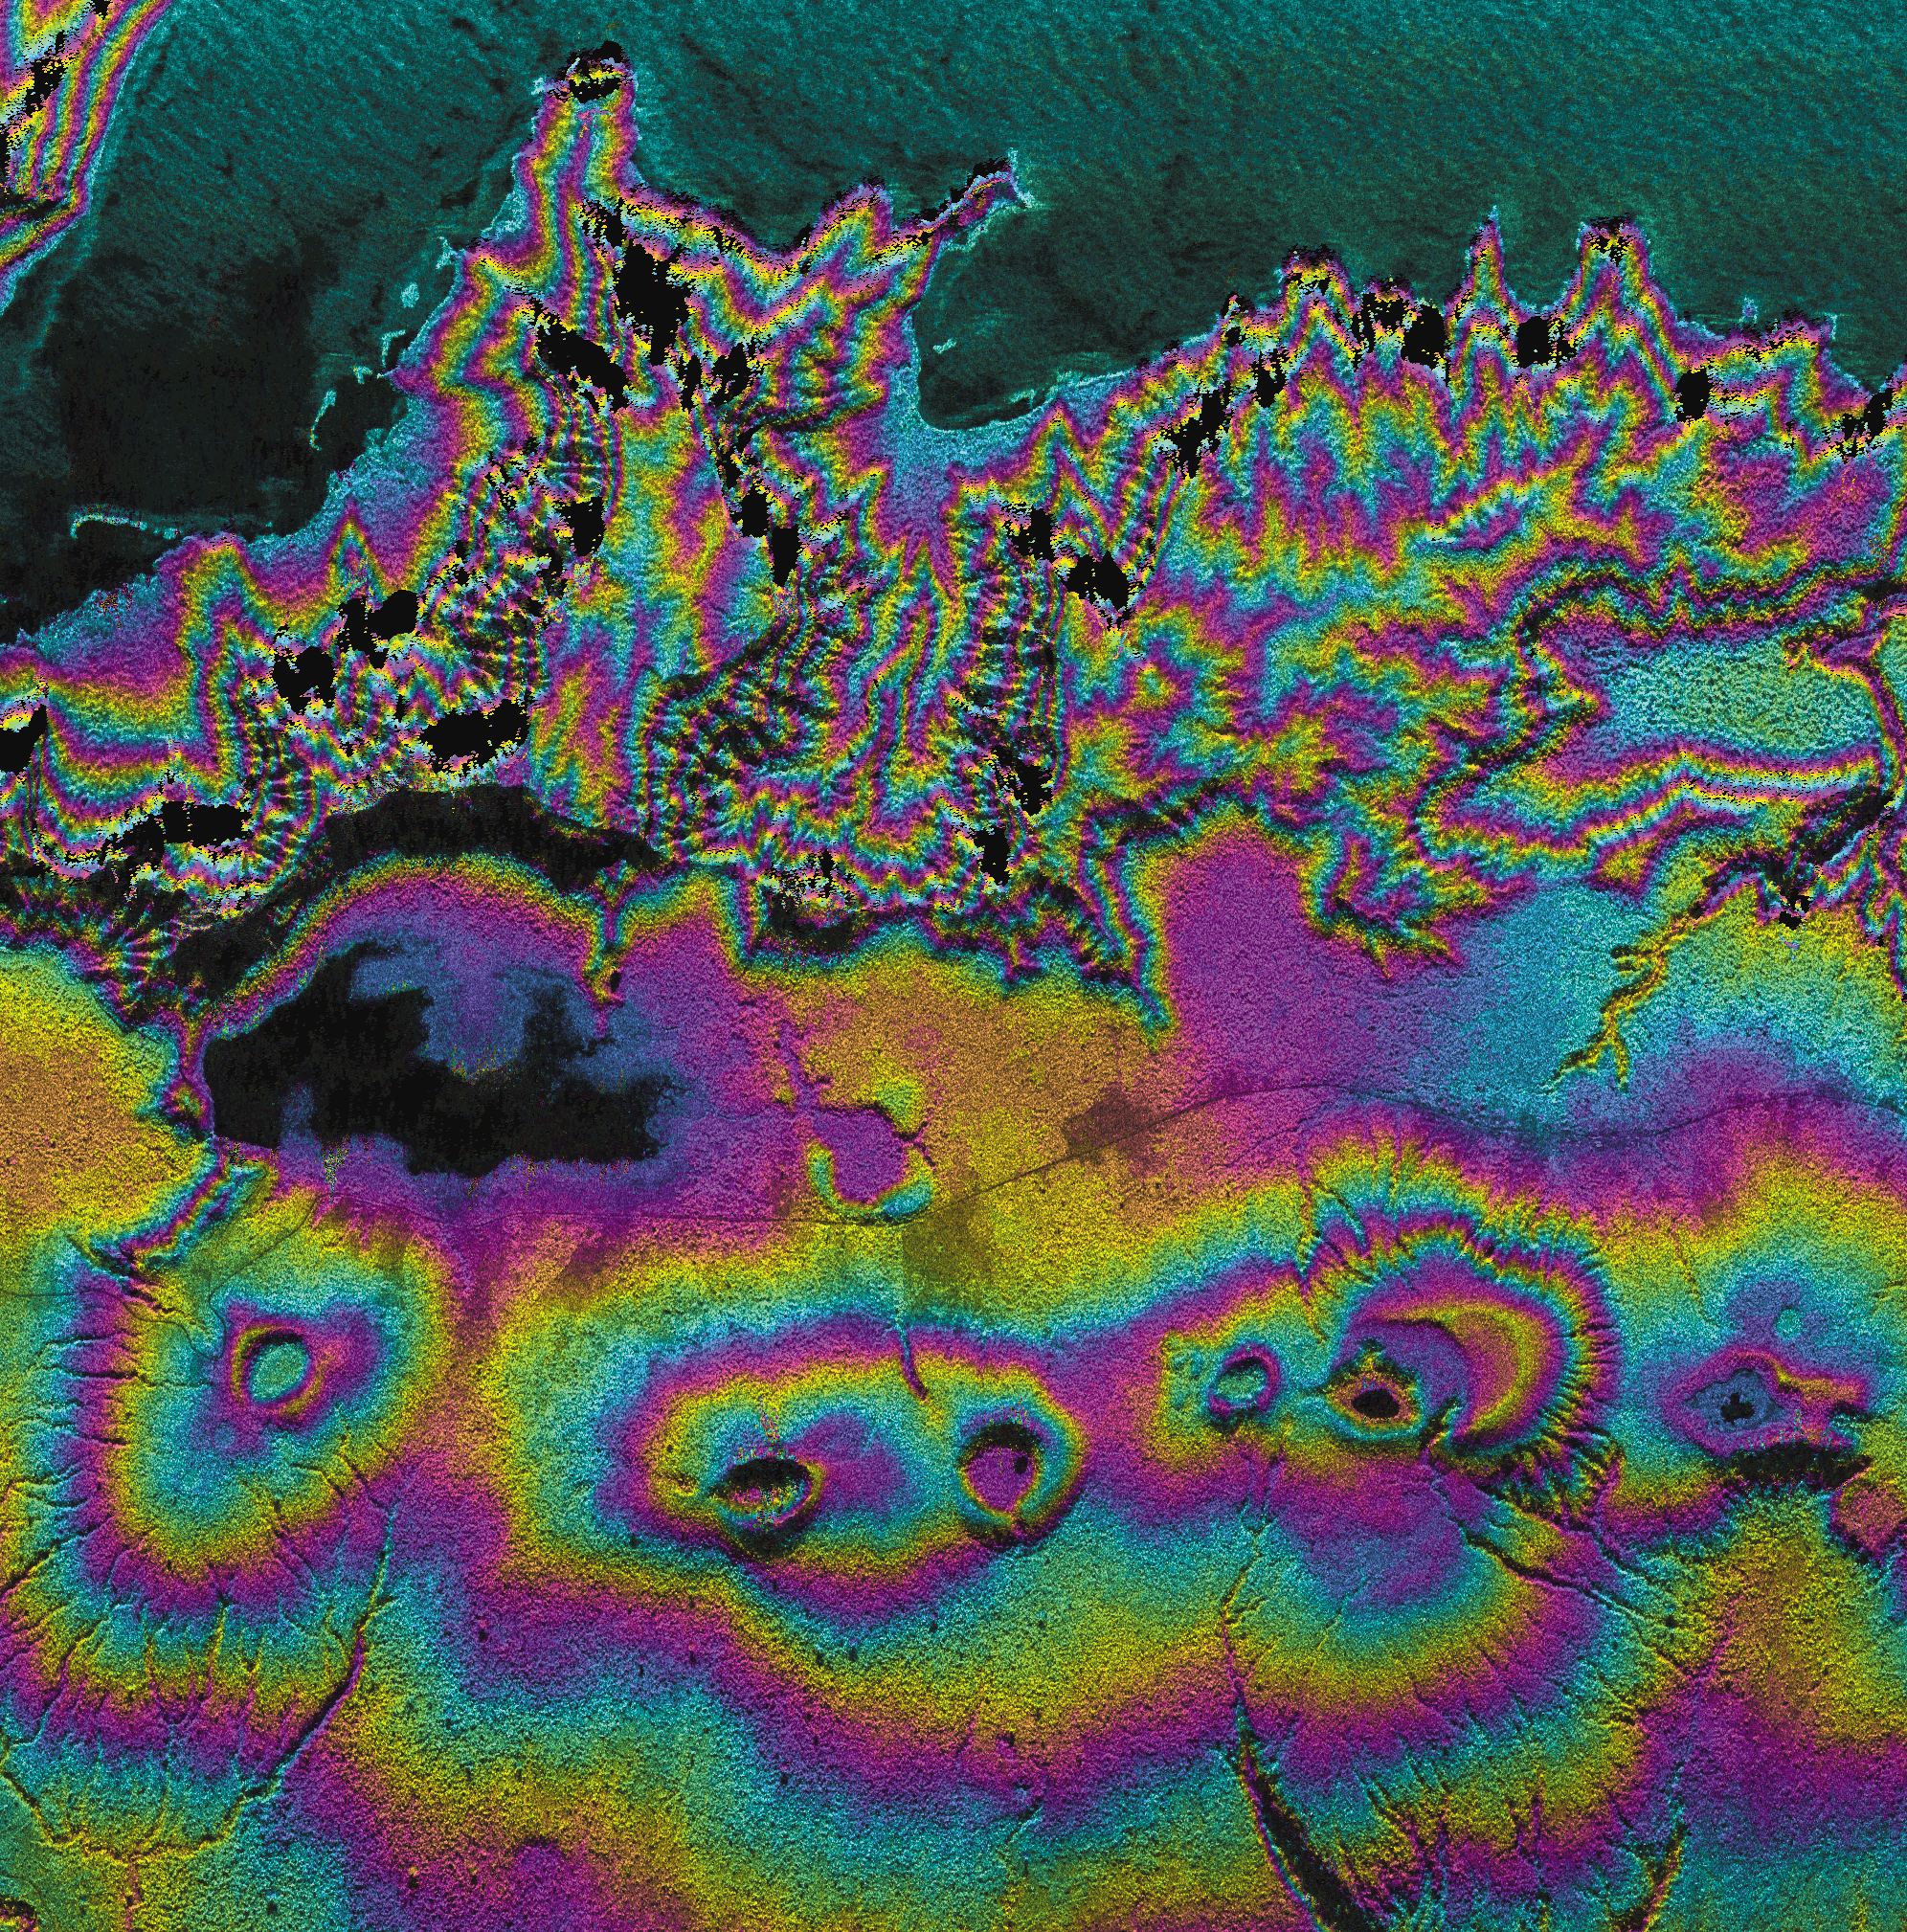

Upolu Island, Western Samoa

Island nations in the South Pacific Ocean experience natural disasters associated with typhoons, and with their proximity to the Pacific Ocean’s “Ring of Fire.” This radar image shows the western end of the island of Upolu in the nation of Western Samoa. Disaster managers use digital elevation models (DEMs) generated from radar data to assist in research toward disaster mitigation and management. Geologists also use DEM data of volcanic features, such as the circular craters in this image, to study eruption rates and volumes, and volcanic landform evolution.

Black areas near the top of the image are areas where steep topography causes holes in the data; these holes can be filled in by collecting data at other look directions. Color represents topography and intensity represents across-section of the radar backscatter. Since rough areas return more of the incident signal, they appear brighter on the image than relatively smooth areas, such as the ocean surface at the top of the image.

This image was acquired by the AIRborne Synthetic Aperture (AIRSAR) radar instrument aboard a DC-8 aircraft operated out of NASA’s Dryden Flight Research Center. AIRSAR collects fully polarimetric data at three wavelengths; C-band (0.057 meter), L-band (0.25 meter) and P-band (0.68 meter). AIRSAR also collects cross-track and along track interferometric data that results in topographic measurements and motion detection, respectively.

This image was collected during the Pacific Rim mission, a three-month mission from July to October 2000 that collected data at over 200 sites in eighteen countries and territories around the Pacific Rim. AIRSAR is managed by NASA’s Jet Propulsion Laboratory, Pasadena, CA, for NASA’s Earth Science Enterprise,Washington, D.C.

Size: 10 km (6.2 miles) x 10 km (6.2 miles)
Location: 14.02 deg. North lat., 171.52 deg. West
Orientation: North at top
Date Acquired: August 10, 2000

Credit: NASA/JPL